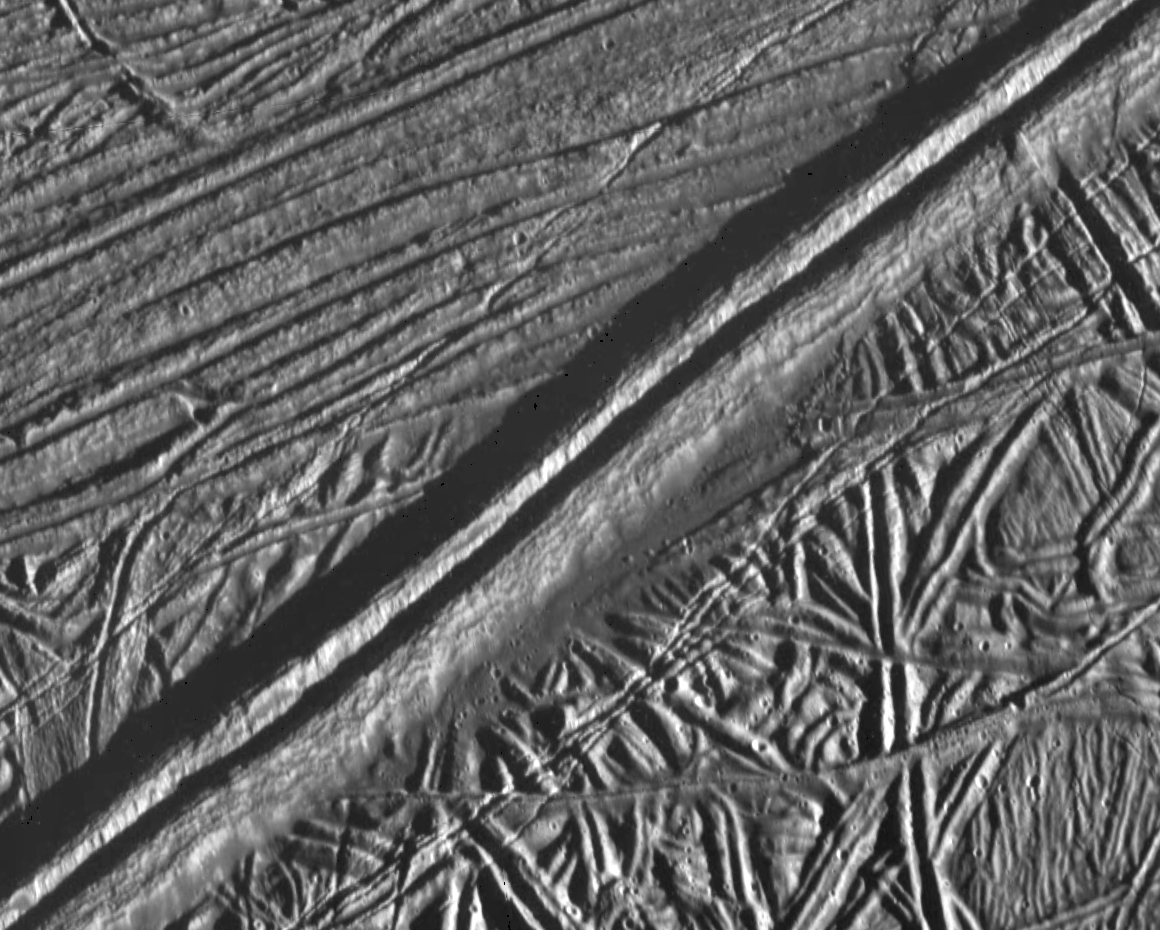

Mosaic of Europa’s Ridges, Craters

This view of the icy surface of Jupiter’s moon, Europa, is a mosaic of two pictures taken by the Solid State Imaging system on board the Galileo spacecraft during a close flyby of Europa on February 20, 1997. The pictures were taken from a distance of 2,000 kilometers (1,240 miles). The area shown is about 14 kilometers by 17 kilometers (8.7 miles by 10.6 miles), and has a resolution of 20 meters (22 yards) per pixel. Illumination is from the right (east). The picture is centered at about 14.8 north latitude, 273.8 west longitude, in Europa’s trailing hemisphere.

One of the youngest features seen in this area is the double ridge cutting across the picture from the lower left to the upper right. This double ridge is about 2.6 kilometers (1.6 miles) wide and stands some 300 meters (330 yards) high. Small craters are most easily seen in the smooth deposits along the south margin of the prominent double ridge, and in the rugged ridged terrain farther south. The complexly ridged terrain seen here shows that parts of the icy crust of Europa have been modified by intense faulting and disruption, driven by energy from the planet’s interior.

The Jet Propulsion Laboratory, Pasadena, CA, manages the mission for NASA’s Office of Space Science, Washington D.C.

Credit: NASA/JPL/ASU